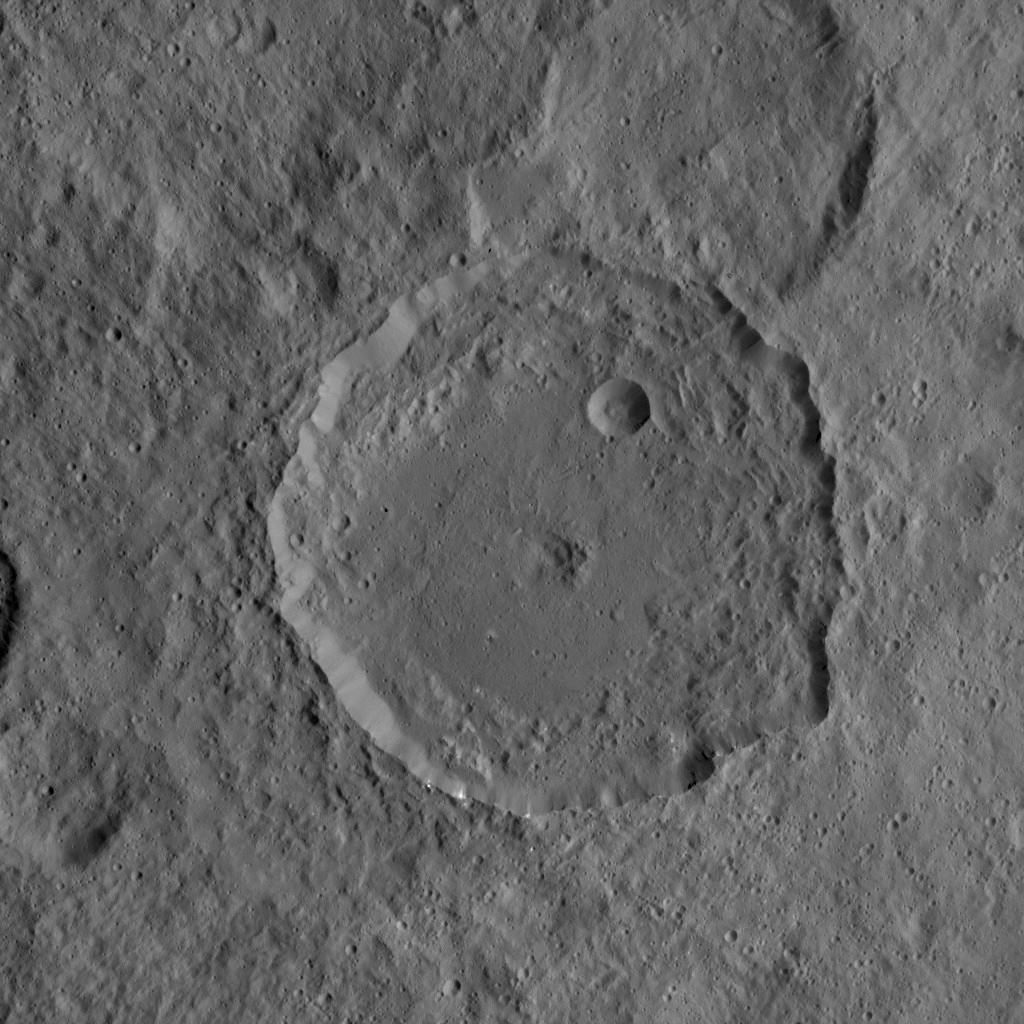

Dawn HAMO Image 76

This image from NASA’s Dawn mission shows the 52-mile-wide (84 kilometer-wide) crater on Ceres named Gaue. This medium-sized basin has a relatively fresh rim with terraced walls and a smooth floor. In the center of the crater are remnants of an ancient central peak, which has collapsed to a central pit. Impact ejecta from Gaue has coated the surrounding terrain, muting the appearance of older features.

The image is centered at 42 degrees north latitude, 85 degrees east longitude, and was taken from a spacecraft altitude of 926 miles (1,490 kilometers) during Dawn’s High Altitude Mapping Orbit (HAMO) phase on Oct. 6, 2015. Image resolution is 394 feet (120 meters) per pixel.

Dawn’s mission is managed by JPL for NASA’s Science Mission Directorate in Washington. Dawn is a project of the directorate’s Discovery Program, managed by NASA’s Marshall Space Flight Center in Huntsville, Alabama. UCLA is responsible for overall Dawn mission science. Orbital ATK, Inc., in Dulles, Virginia, designed and built the spacecraft. The German Aerospace Center, the Max Planck Institute for Solar System Research, the Italian Space Agency and the Italian National Astrophysical Institute are international partners on the mission team.

Credit: NASA/JPL-Caltech/UCLA/MPS/DLR/IDA